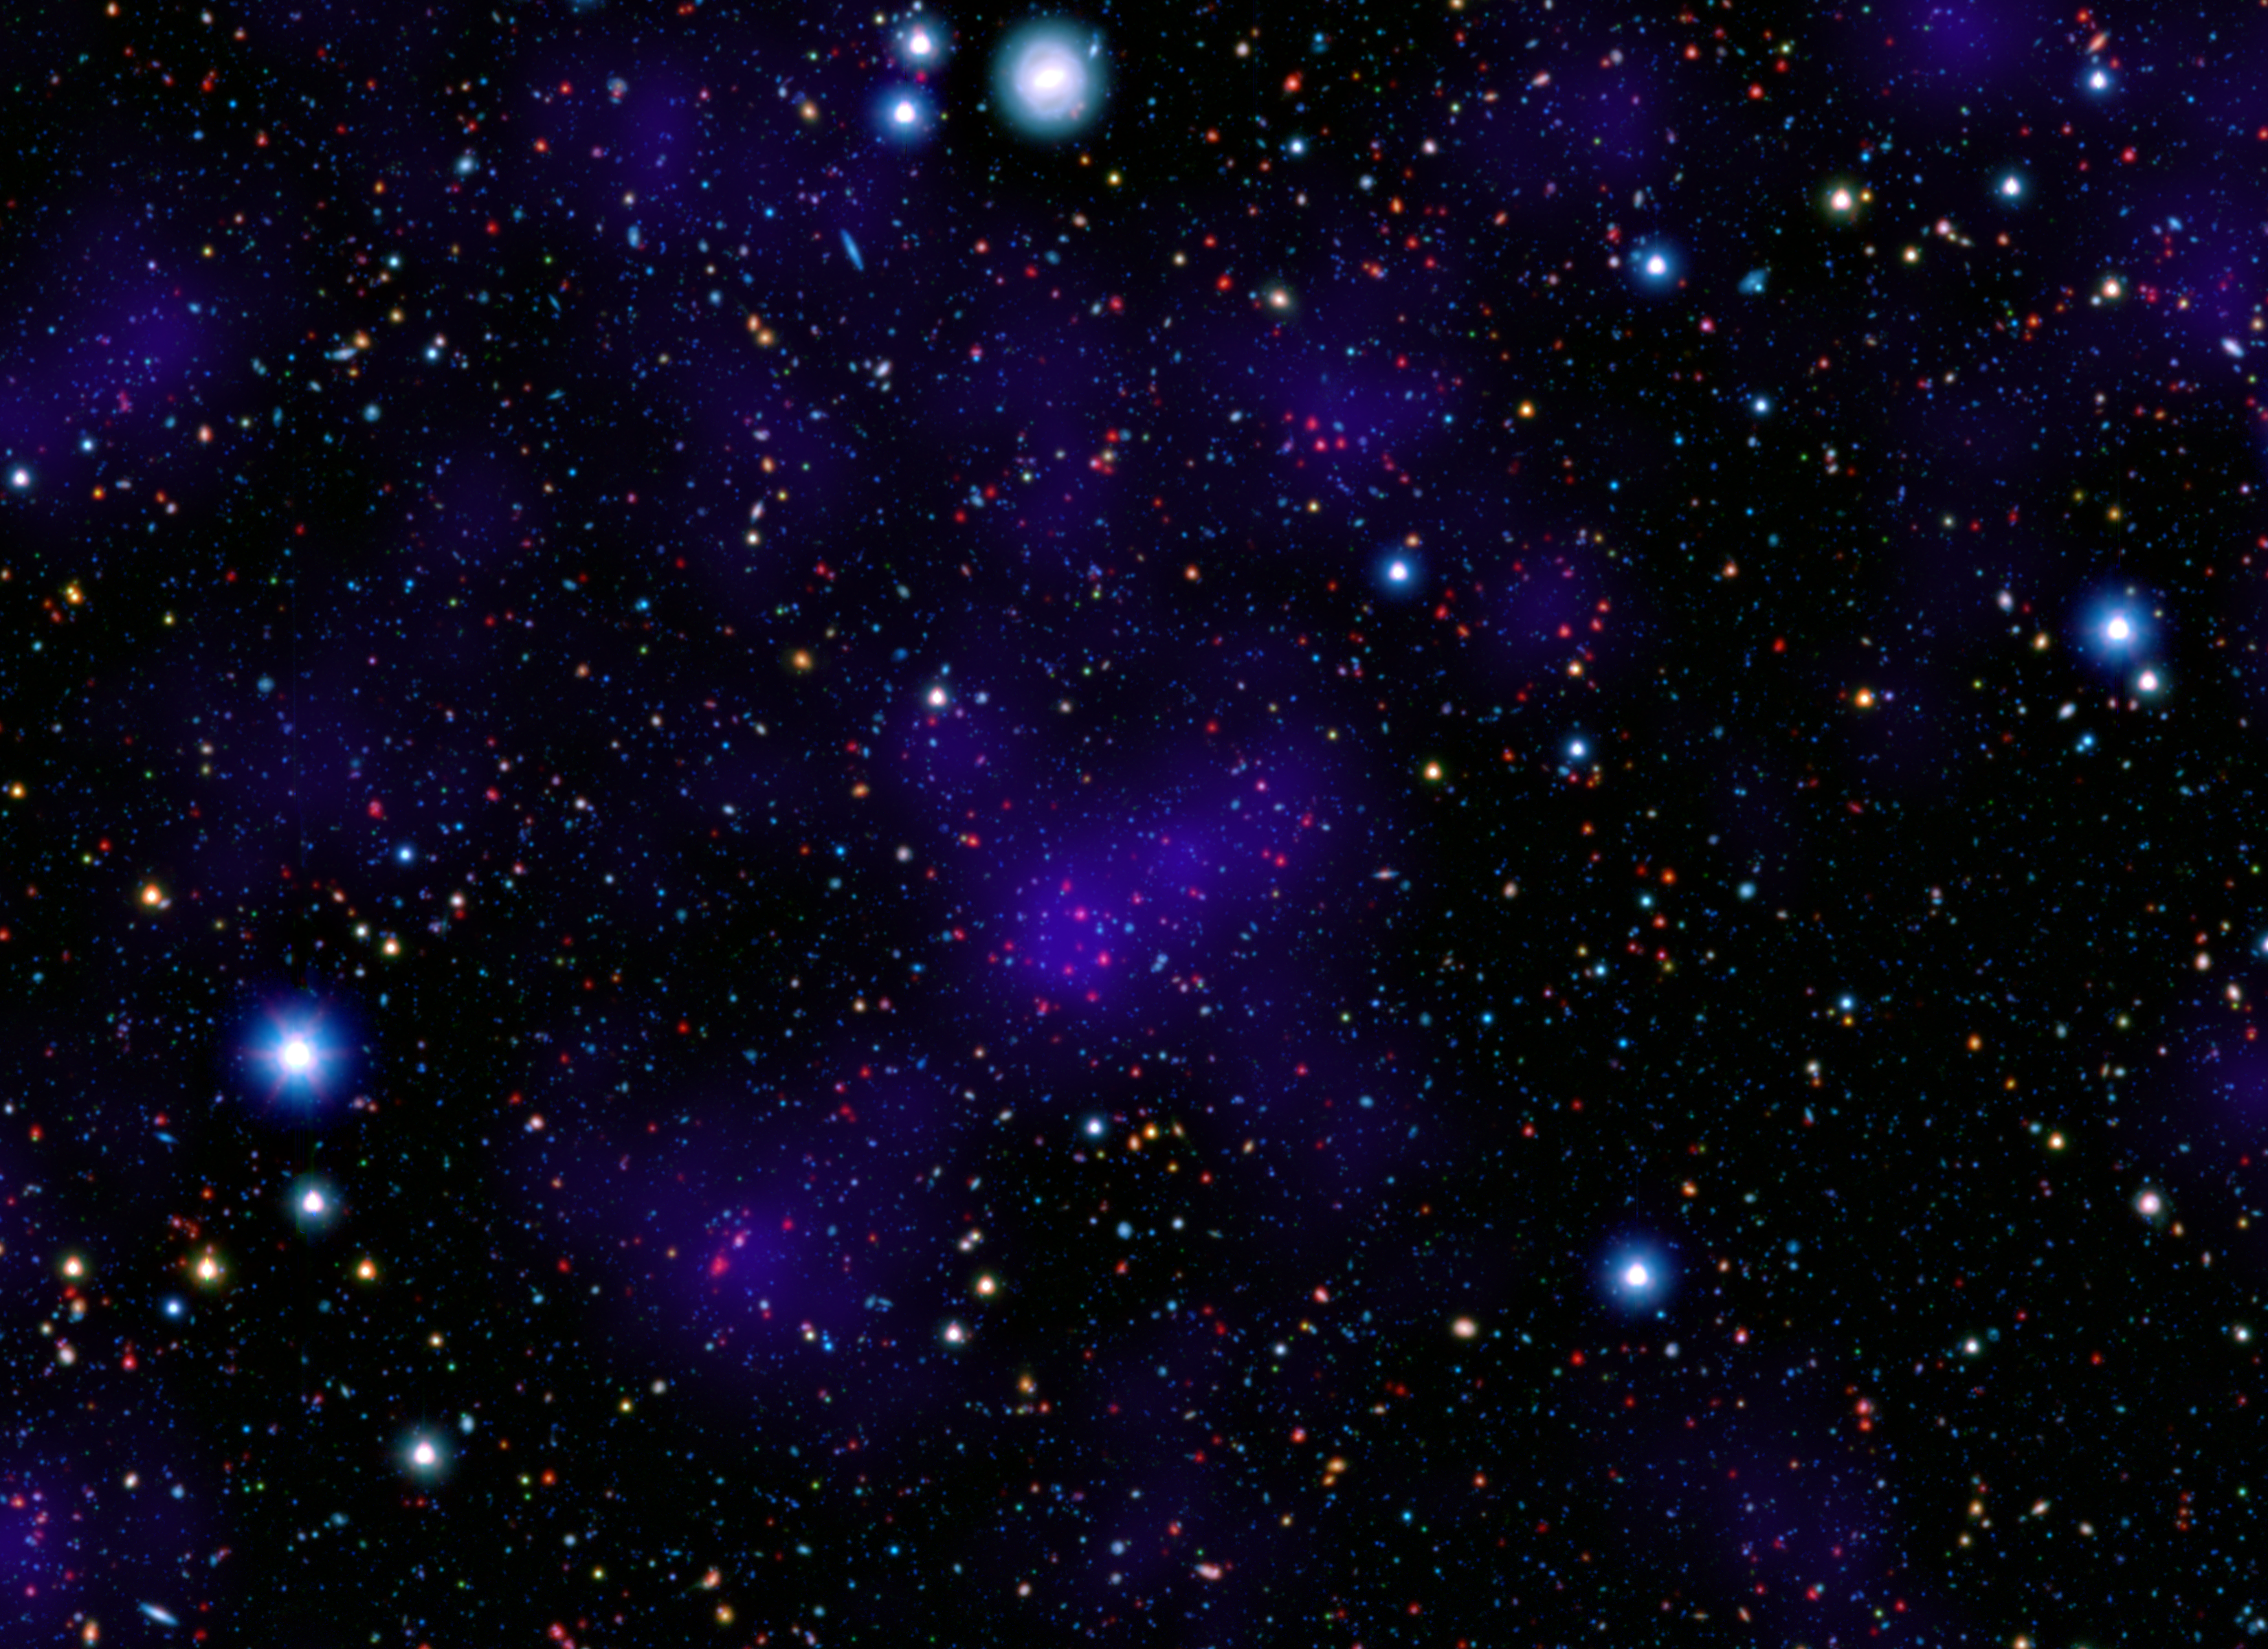

Galactic Metropolis

A surprisingly large collections of galaxies (red dots) stands out at a remarkably large distance in this composite image combining infrared and visible-light observations. NASA's Spitzer Space Telescope contributed to the infrared component of the observations, while shorter-wavelength infrared and visible data are provided by Japan's Subaru telescope atop Mauna Kea, Hawaii.

Looking out to this distance, the cluster appears as it was 9.6 billion years ago, only about three billion years after the Big Bang. Astronomers were surprised to find such a "modern" cluster at an era when its peers tended to be much smaller, presumably taking billions of more years to collect enough galaxies to reach such a size.

Infrared light from Spitzer at wavelengths of 3.6 and 4.5 microns is displayed in red. Subaru observations of near infrared and visible light with wavelengths of 0.9 and 0.44 microns are rendered in green and blue, respectively. The purple overlay is a calculated measure of overall galaxy density and highlights the high concentration of galaxies in the distant cluster.

Credit: NASA/JPL-Caltech/Subaru/C. Papovich (Texas A&M Univ.)